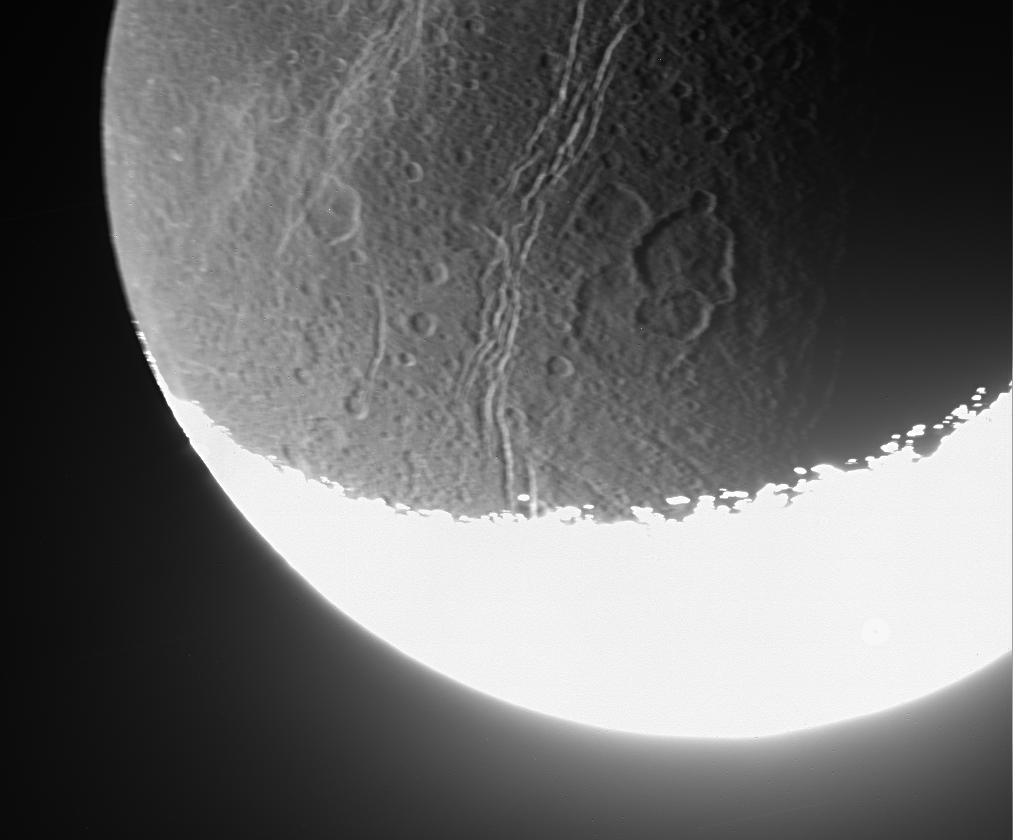

Dim Details on Dione

Cassini whizzed past Dione on Aug. 16, 2006, capturing this slightly motion-blurred view of the moon’s fractured and broken landscape in reflected light from Saturn. The motion blur is a result of the long exposure time used to capture dim light from the moon’s night side.

The many canyons on Dione (1,126 kilometers, or 700 miles across) rip through more ancient craters. Some medium-sized craters, like the one right of center, have several others overprinted onto them.

This view shows southern terrain on the moon’s trailing hemisphere. The gleaming, sunlit crescent is overexposed at bottom. North is up.

The image was taken in visible light with the Cassini spacecraft narrow-angle camera at a distance of approximately 157,000 kilometers (98,000 miles) from Dione and at a Sun-Dione-spacecraft, or phase, angle of 129 degrees. Image scale is 935 meters (3,067 feet) per pixel.

The Cassini-Huygens mission is a cooperative project of NASA, the European Space Agency and the Italian Space Agency. The Jet Propulsion Laboratory, a division of the California Institute of Technology in Pasadena, manages the mission for NASA’s Science Mission Directorate, Washington, D.C. The Cassini orbiter and its two onboard cameras were designed, developed and assembled at JPL. The imaging operations center is based at the Space Science Institute in Boulder, Colo.

Credit: NASA/JPL/Space Science Institute